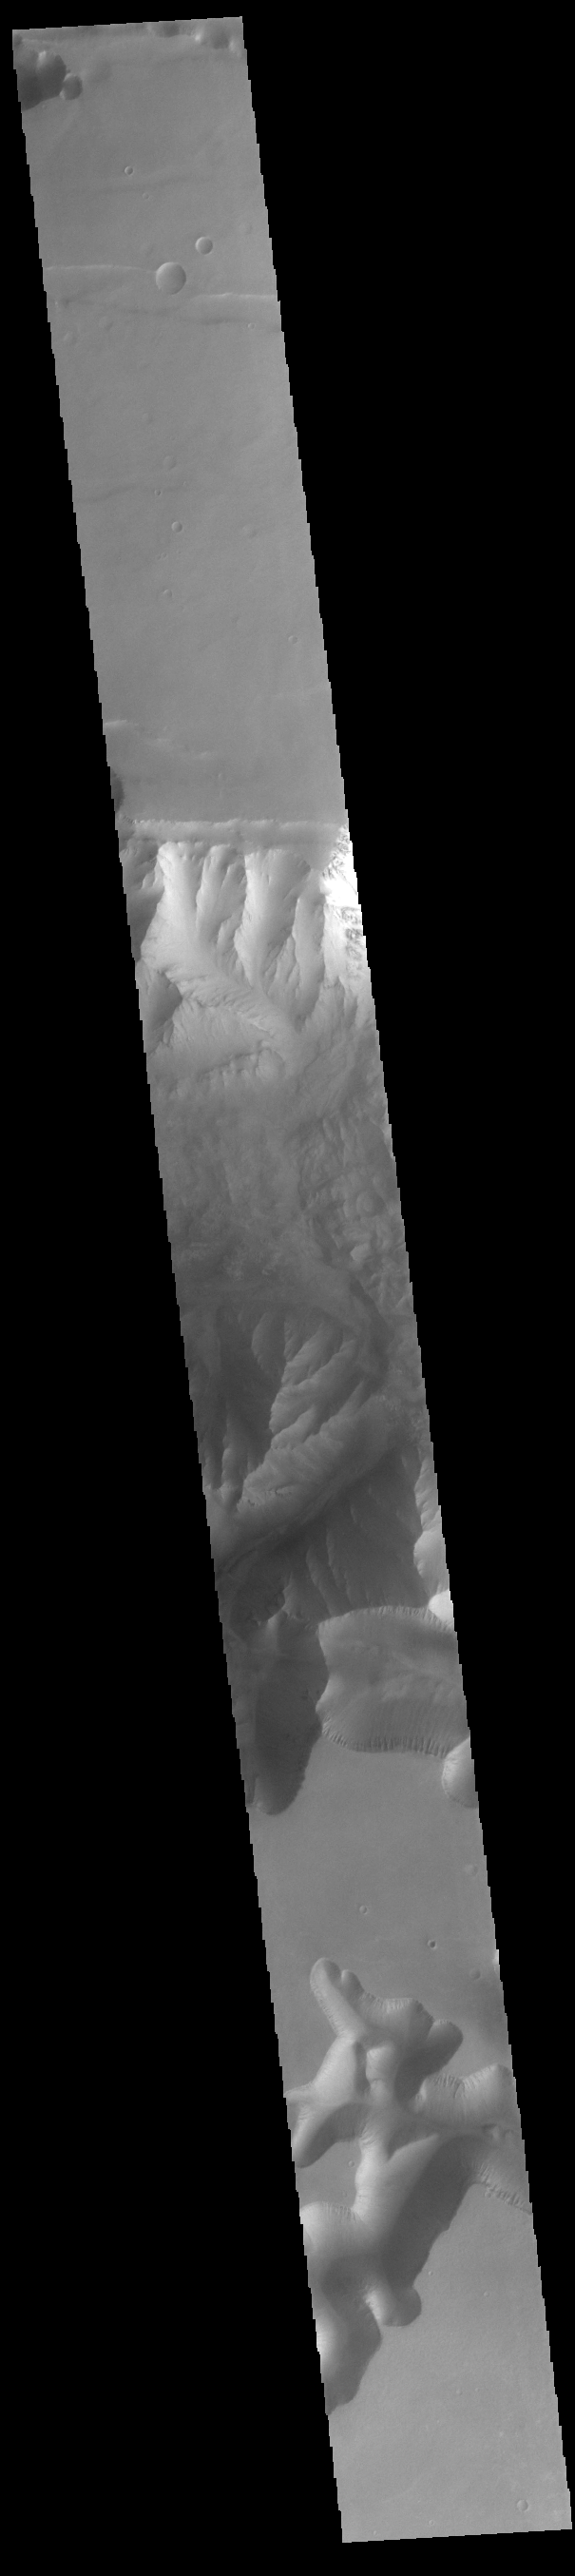

Ius Chasma

Today’s VIS image shows part of Ius Chasma and one of its mega gullies (bottom of image). Ius Chasma is unique from the other chasmata of Valles Marineris in possessing mega gullies on both sides of the chasma. The largest mega gullies are located in Sinai Planum, dissecting those plains and emptying into the canyon. Mega gullies are thought to be sapping channels caused by groundwater flow and erosion. The Earth analog is springs – water that flows underground and then breaches the surface creating channels. The morphology of the Mars gullies mirrors terrestrial springs. The channel is fairly uniform in width and the “head” of the channel is rounded like an amphitheater. The channel lengthens by erosion at the “head” backwards as the surface where the spring emerges is undercut. For Mars it is theorized that subsurface water would stay liquid due to underground heating. Ius Chasma is at the western end of Valles Marineris, south of Tithonium Chasma. Valles Marineris is over 4000 kilometers long, almost as wide as the United States. Ius Chasma is almost 850 kilometers long (528 miles), 120 kilometers wide and over 8 kilometers deep.

Credit: NASA/JPL-Caltech/ASU